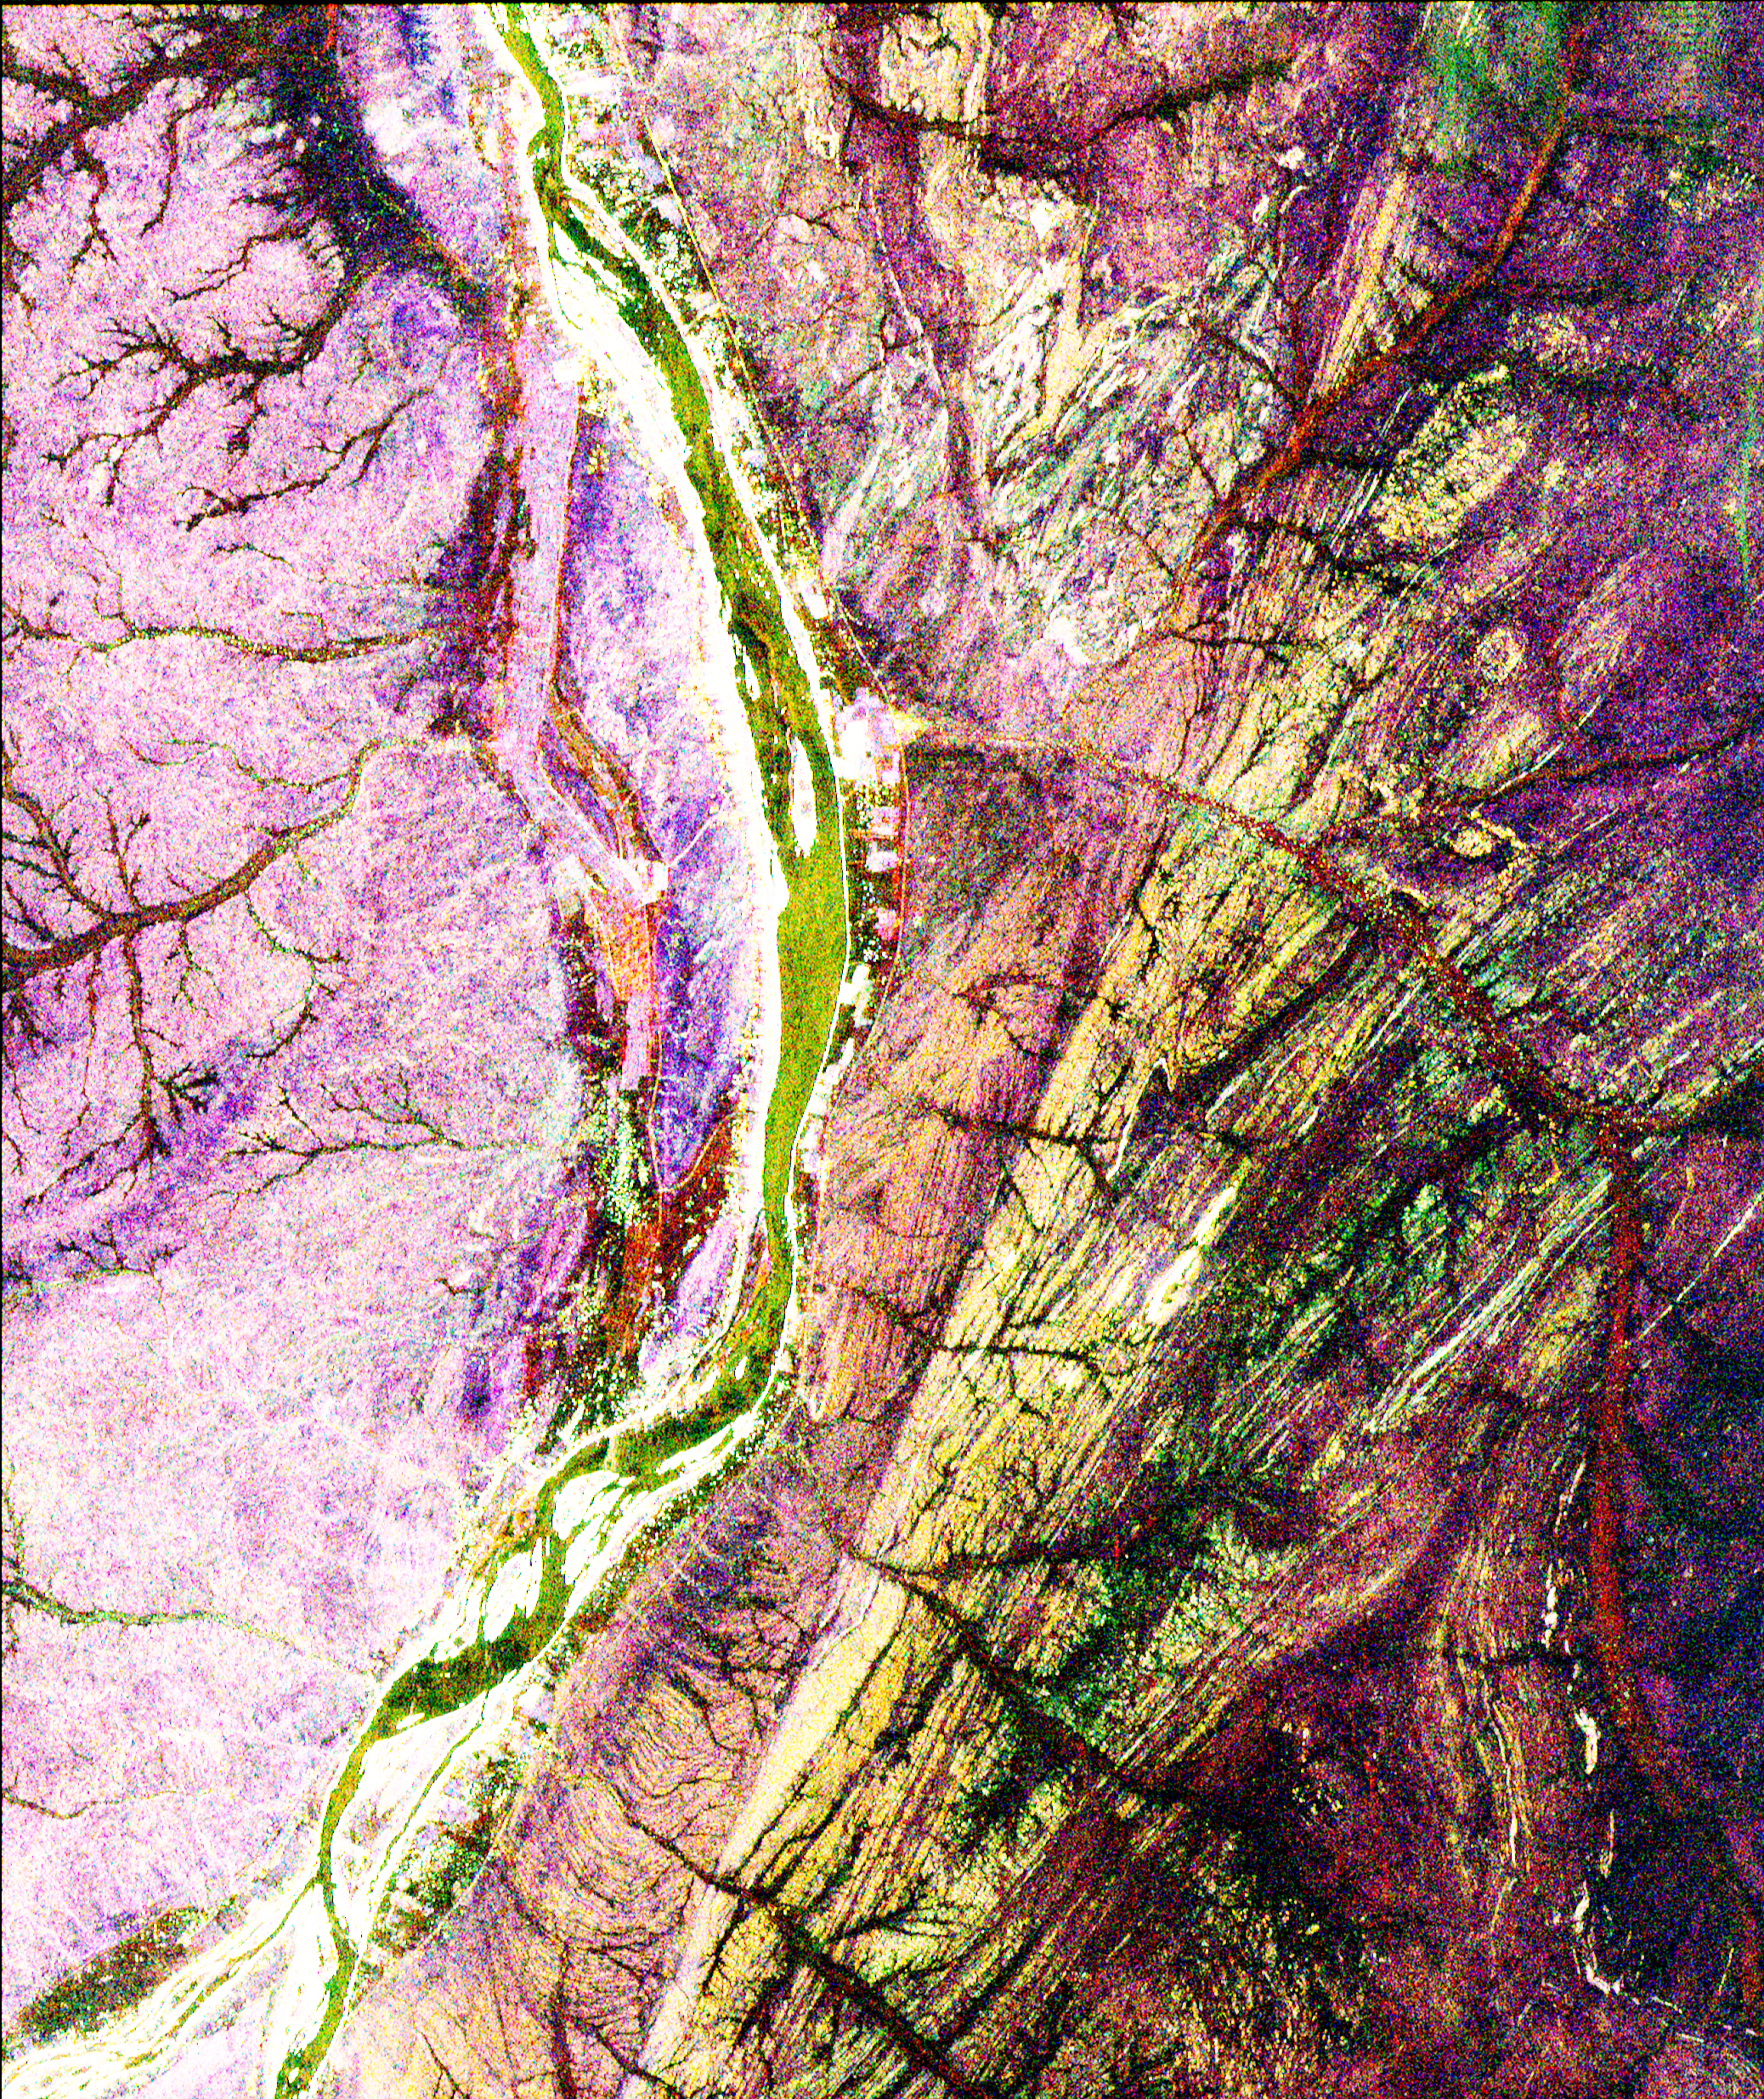

Space Radar Image of Sudan Collision Zone

This is a radar image of a region in northern Sudan called the Keraf Suture that reveals newly discovered geologic features buried beneath layers of sand. This discovery is being used to guide field studies of the region and has opened up new perspectives on old problems, such as what controls the course of the Nile, a question that has perplexed geologists for centuries. The Nile is the yellowish/green line that runs from the top to the bottom of the image. A small town, Abu Dis, can be seen as the bright, white area on the east (right) bank of the Nile (about a third of the way down from the top) at the mouth of a dry stream valley or “wadi” that drains into the river. Wadis flowing into the Nile from both east and west stand out as dark, reddish branch-like drainage patterns. The bright pink area on the west (left) side of the Nile is a region where rocks are exposed, but the area east (right) of the Nile is obscured by layers of sand, a few inches to several feet thick. Virtually everything visible on the right side of this radar image is invisible when standing on the ground or when viewing photographs or satellite images such as the United States’ Landsat or the French SPOT satellite. A sharp, straight fault cuts diagonally across the image, to the right of the Nile river. The area between the fault and the Nile is part of the collision zone where the ancient continents of East and West Gondwana crashed into each other to form the supercontinent Greater Gondwana more than 600 million years ago. On this image, the Nile approaches but never crosses the fault, indicating that this fault seems to be controlling the course of the Nile in this part of Sudan. The image is centered at 19.5 degrees north latitude, 33.35 degrees east longitude, and shows an area approximately 18 km by 20 km (10 miles by 12 miles). The colors in the image are assigned to different frequencies and polarizations of the radar as follows: Red is L-band, vertically transmitted and vertically received; green is L-band, horizontally transmitted and vertically received; and blue is C-band, horizontally transmitted and vertically received.

This image was acquired by the Spaceborne Imaging Radar-C/X-band Synthetic Aperture Radar (SIR-C/X-SAR) when it flew aboard the space shuttle Endeavour in April 1994. SIR-C/X-SAR, a joint mission of the German, Italian and United States space agencies, is part of NASA’s Mission to Planet Earth.

Credit: NASA/JPL